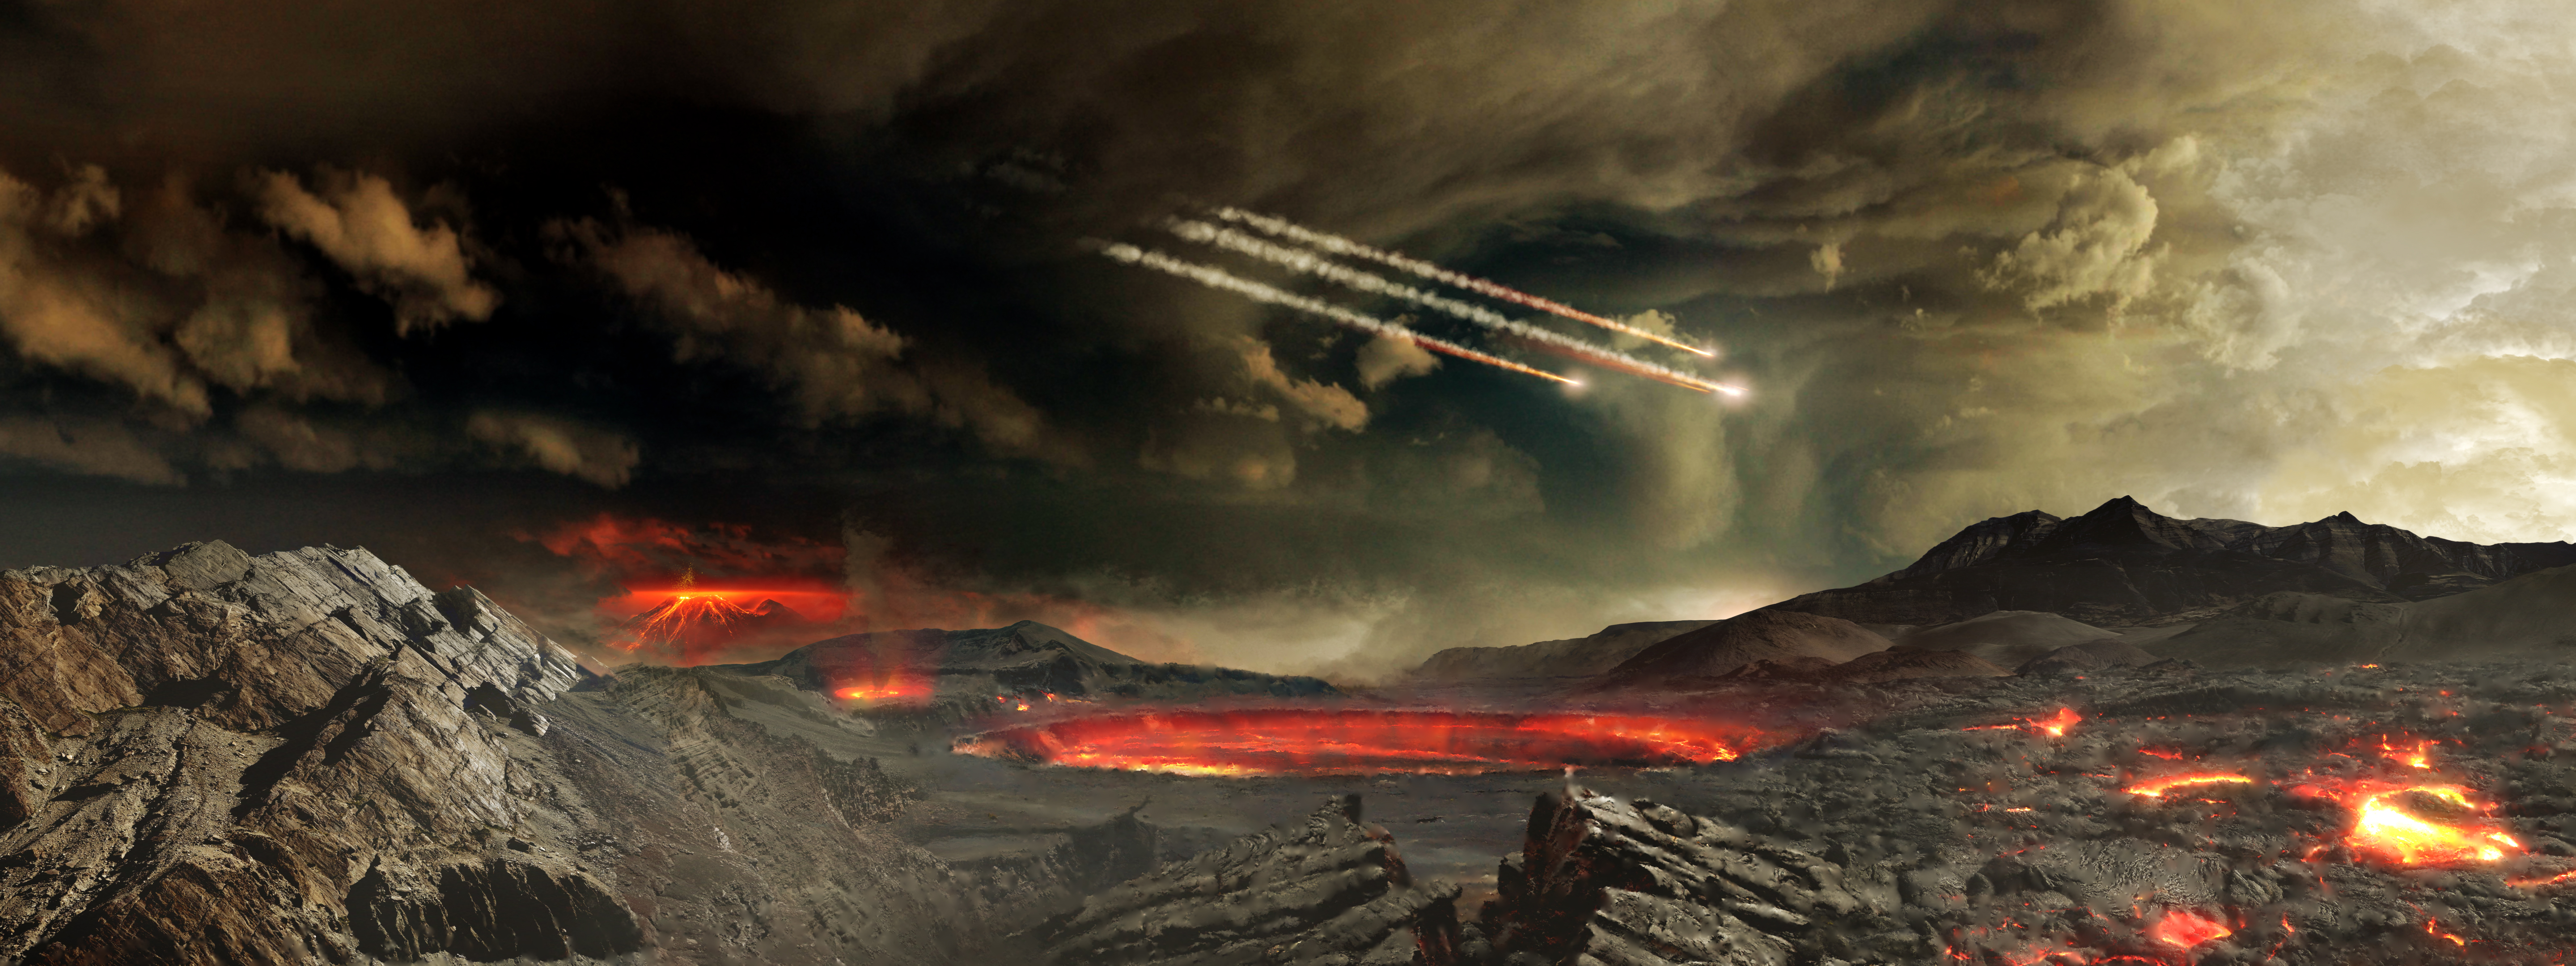

BENNU’S JOURNEY - Early Earth

This is an artist's concept of the young Earth being bombarded by asteroids. Scientists think these impacts could have delivered significant amounts of organic matter and water to Earth. -- Regolith Explorer spacecraft (OSIRIS-REx) will travel to a near-Earth asteroid, called Bennu, and bring a sample back to Earth for study. The mission will help scientists investigate how planets formed and how life began, as well as improve our understanding of asteroids that could impact Earth. OSIRIS-REx is scheduled for launch in late 2016. As planned, the spacecraft will reach its asteroid target in 2018 and return a sample to Earth in 2023.

Credit: NASA's Goddard Space Flight Center Conceptual Image Lab The Origins Spectral Interpretation Resource Identification Security